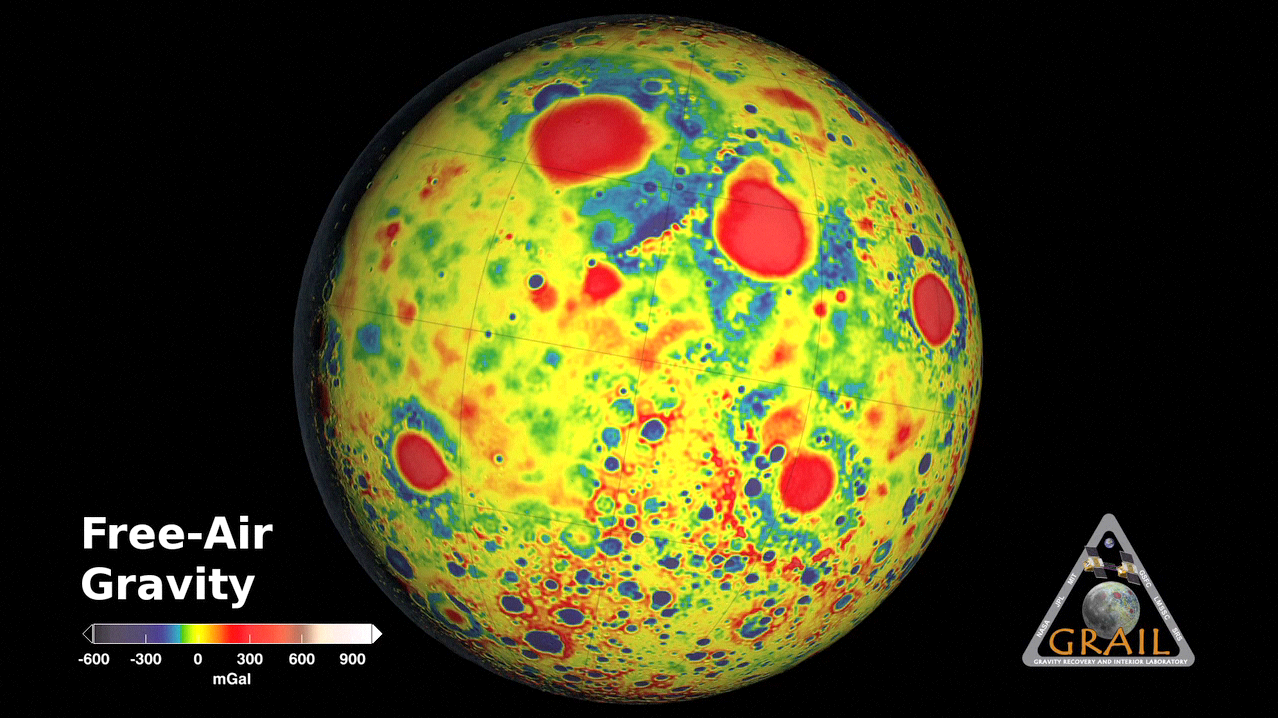

GRAIL’s Gravity Tour of the Moon

This movie shows the variations in the lunar gravity field as measured by NASA’s Gravity Recovery and Interior Laboratory (GRAIL) during the primary mapping mission from March to May 2012. Very precise microwave measurements between two spacecraft, named Ebb and Flow, were used to map gravity with high precision and high spatial resolution. The field shown resolves blocks on the surface of about 12 miles (20 kilometers) and measurements are three to five times improved over previous data. Red corresponds to mass excesses and blue corresponds to mass deficiencies. The map shows more small-scale detail on the far side of the moon compared to the nearside because the far side has many more small craters.

NASA’s Jet Propulsion Laboratory in Pasadena, Calif., manages the GRAIL mission for NASA’s Science Mission Directorate in Washington. The Massachusetts Institute of Technology, Cambridge, is home to the mission’s principal investigator, Maria Zuber. GRAIL is part of the Discovery Program managed at NASA’s Marshall Space Flight Center in Huntsville, Ala. Lockheed Martin Space Systems in Denver built the spacecraft. The California Institute of Technology in Pasadena manages JPL for NASA.

Credit: NASA/JPL-Caltech/MIT/GSFC